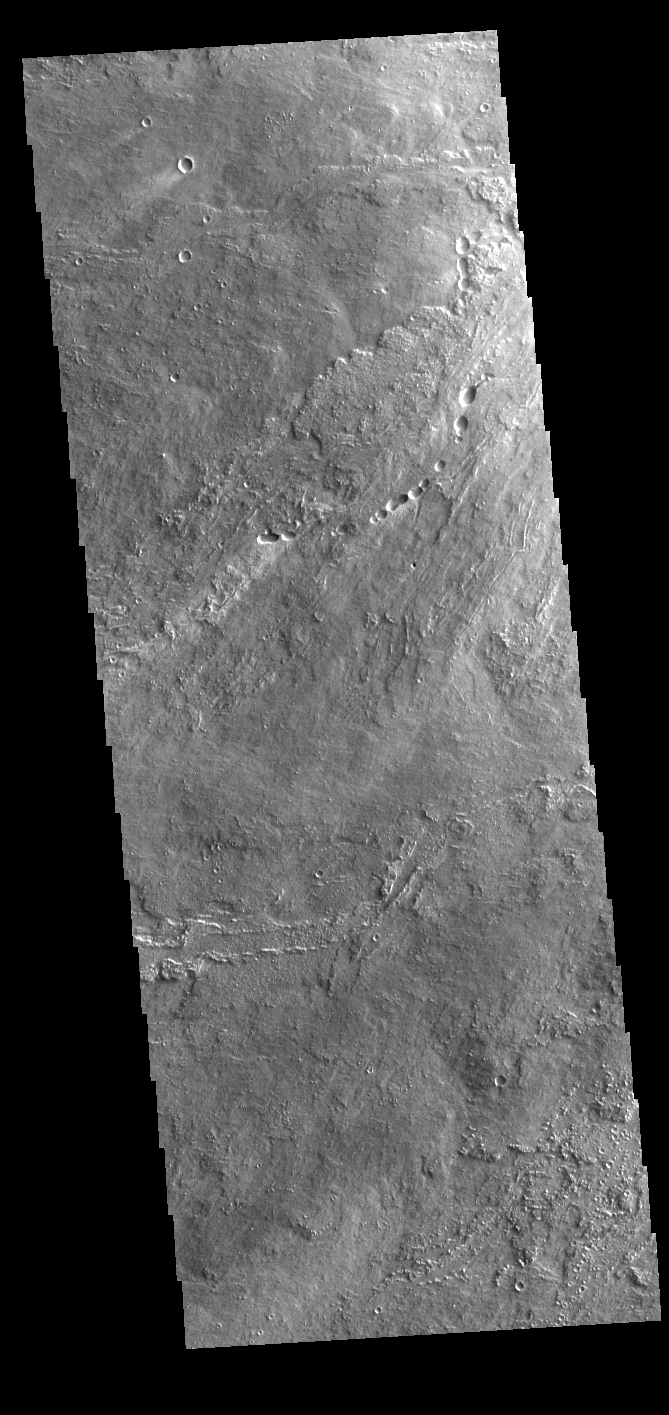

Daedalia Planum

Today’s VIS image shows a portion of Daedalia Planum. Daedalia Planum is a huge lava flow field that originates at Arsia Mons, the southermost of the three large aligned Tharsis region volcanoes. Individual lava flows can have lengths up to almost 180 km (111 miles). The longest Hawaiian lava flow is only 51 km (31 miles). The total area of Daedalia Planum is 2.9 million square km — more than four times the size of Texas.

Credit: NASA/JPL-Caltech/ASU